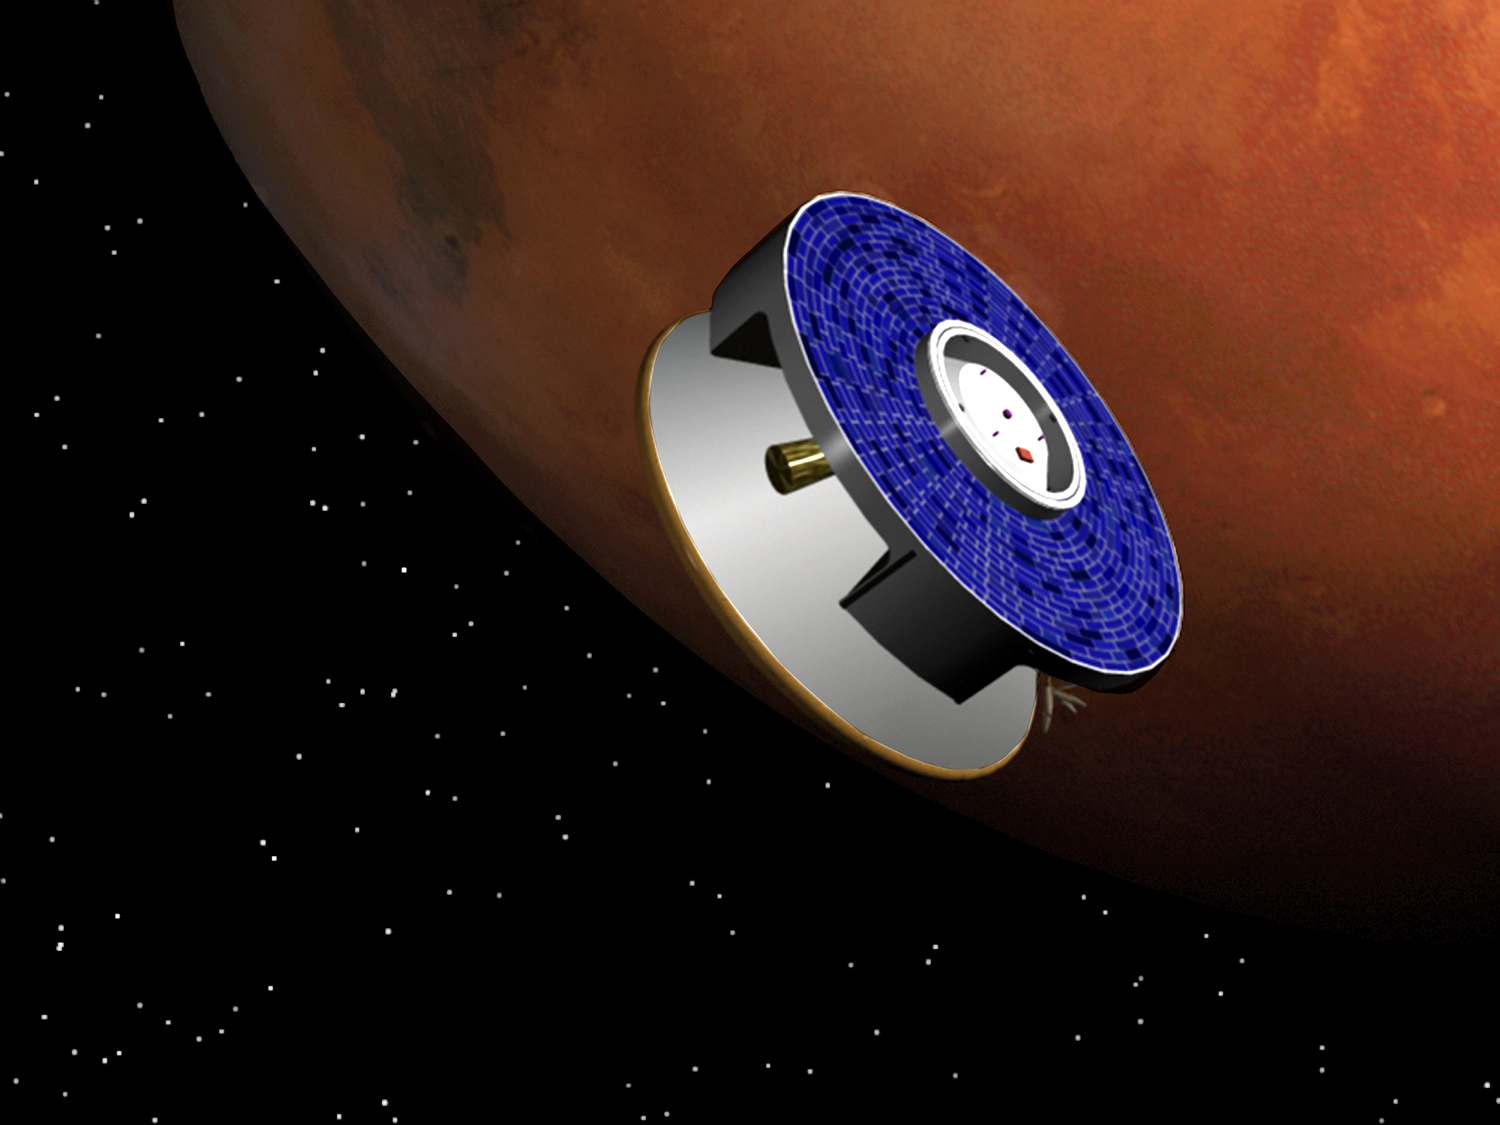

Artist Rendering of the Pathfinder Spacecraft Nearing Mars

This artist rendering depicts the Pathfinder spacecraft nearing it’s target Mars prior to it’s July 4th 1997 landing on the red planet.

Credit: NASA/JPL